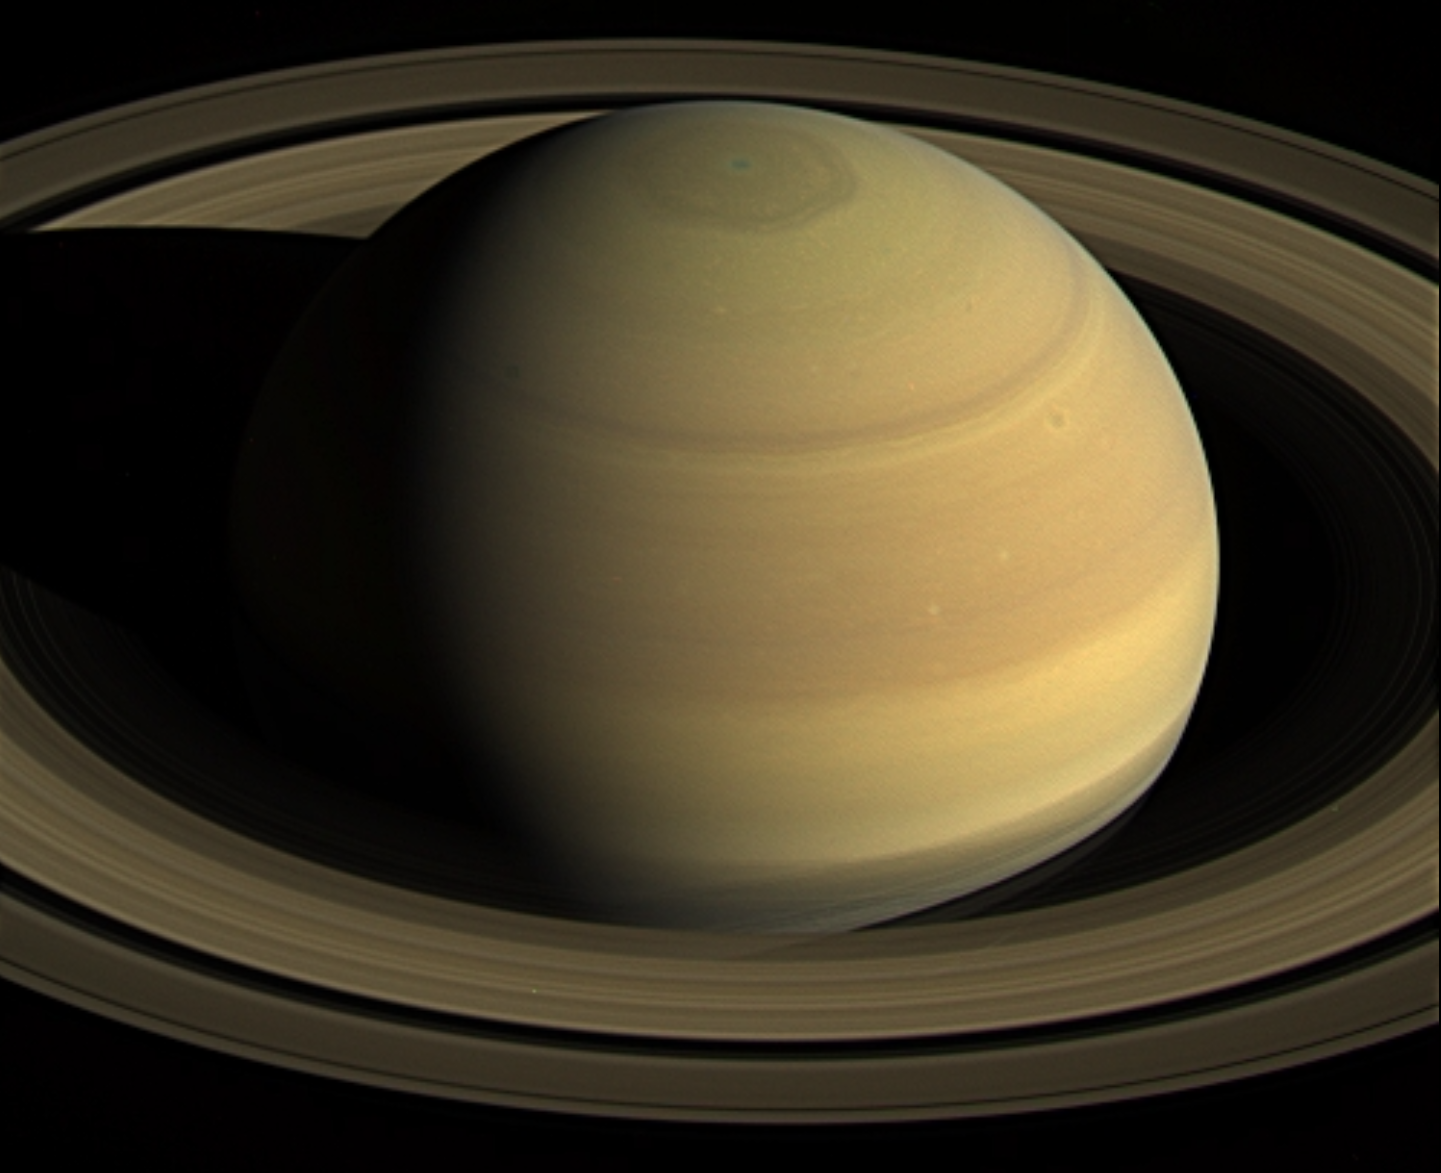

Staring at Saturn

NASA’s Cassini spacecraft stared at Saturn for nearly 44 hours on April 25 to 27, 2016, to obtain this movie showing just over four Saturn days.

With Cassini’s orbit being moved closer to the planet in preparation for the mission’s 2017 finale, scientists took this final opportunity to capture a long movie in which the planet’s full disk fit into a single wide-angle camera frame.

Visible at top is the giant hexagon-shaped jet stream that surrounds the planet’s north pole. Each side of this huge shape is slightly wider than Earth.

The resolution of the 250 natural color wide-angle camera frames comprising this movie is 512×512 pixels, rather than the camera’s full resolution of 1024×1024 pixels. Cassini’s imaging cameras have the ability to take reduced-size images like these in order to decrease the amount of data storage space required for an observation.

The spacecraft began acquiring this sequence of images just after it obtained the images to make a three-panel color mosaic (see PIA21046).

When it began taking images for this movie sequence, Cassini was 1,847,000 miles (2,973,000 kilometers) from Saturn, with an image scale of 355 kilometers per pixel. When it finished gathering the images, the spacecraft had moved 171,000 miles (275,000 kilometers) closer to the planet, with an image scale of 200 miles (322 kilometers) per pixel.

The Cassini-Huygens mission is a cooperative project of NASA, ESA (European Space Agency) and the Italian Space Agency. NASA’s Jet Propulsion Laboratory, a division of Caltech in Pasadena, manages the mission for NASA’s Science Mission Directorate, Washington. JPL designed, developed and assembled the Cassini orbiter.

Credit: NASA/JPL-Caltech/Space Science Institute